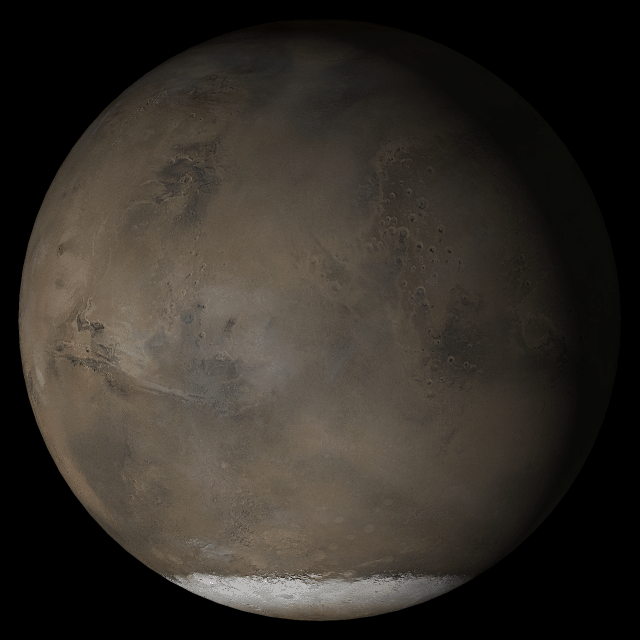

Mars at Ls 193°: Acidalia/Mare Erythraeum

12 April 2005
This picture is a composite of Mars Global Surveyor (MGS) Mars Orbiter Camera (MOC) daily global images acquired at Ls 193° during a previous Mars year. This month, Mars looks similar, as Ls 193° occurs in mid-April 2005. The picture shows the Acidalia/Mare Erythraeum face of Mars. Over the course of the month, additional faces of Mars as it appears at this time of year are being posted for MOC Picture of the Day. Ls, solar longitude, is a measure of the time of year on Mars. Mars travels 360° around the Sun in 1 Mars year. The year begins at Ls 0°, the start of northern spring and southern autumn.

Location near: 47.3°N, 294.0°W
Image width: ~3 km (~1.9 mi)
Illumination from: lower left
Season: Northern Summer

Credit: NASA/JPL/Malin Space Science Systems